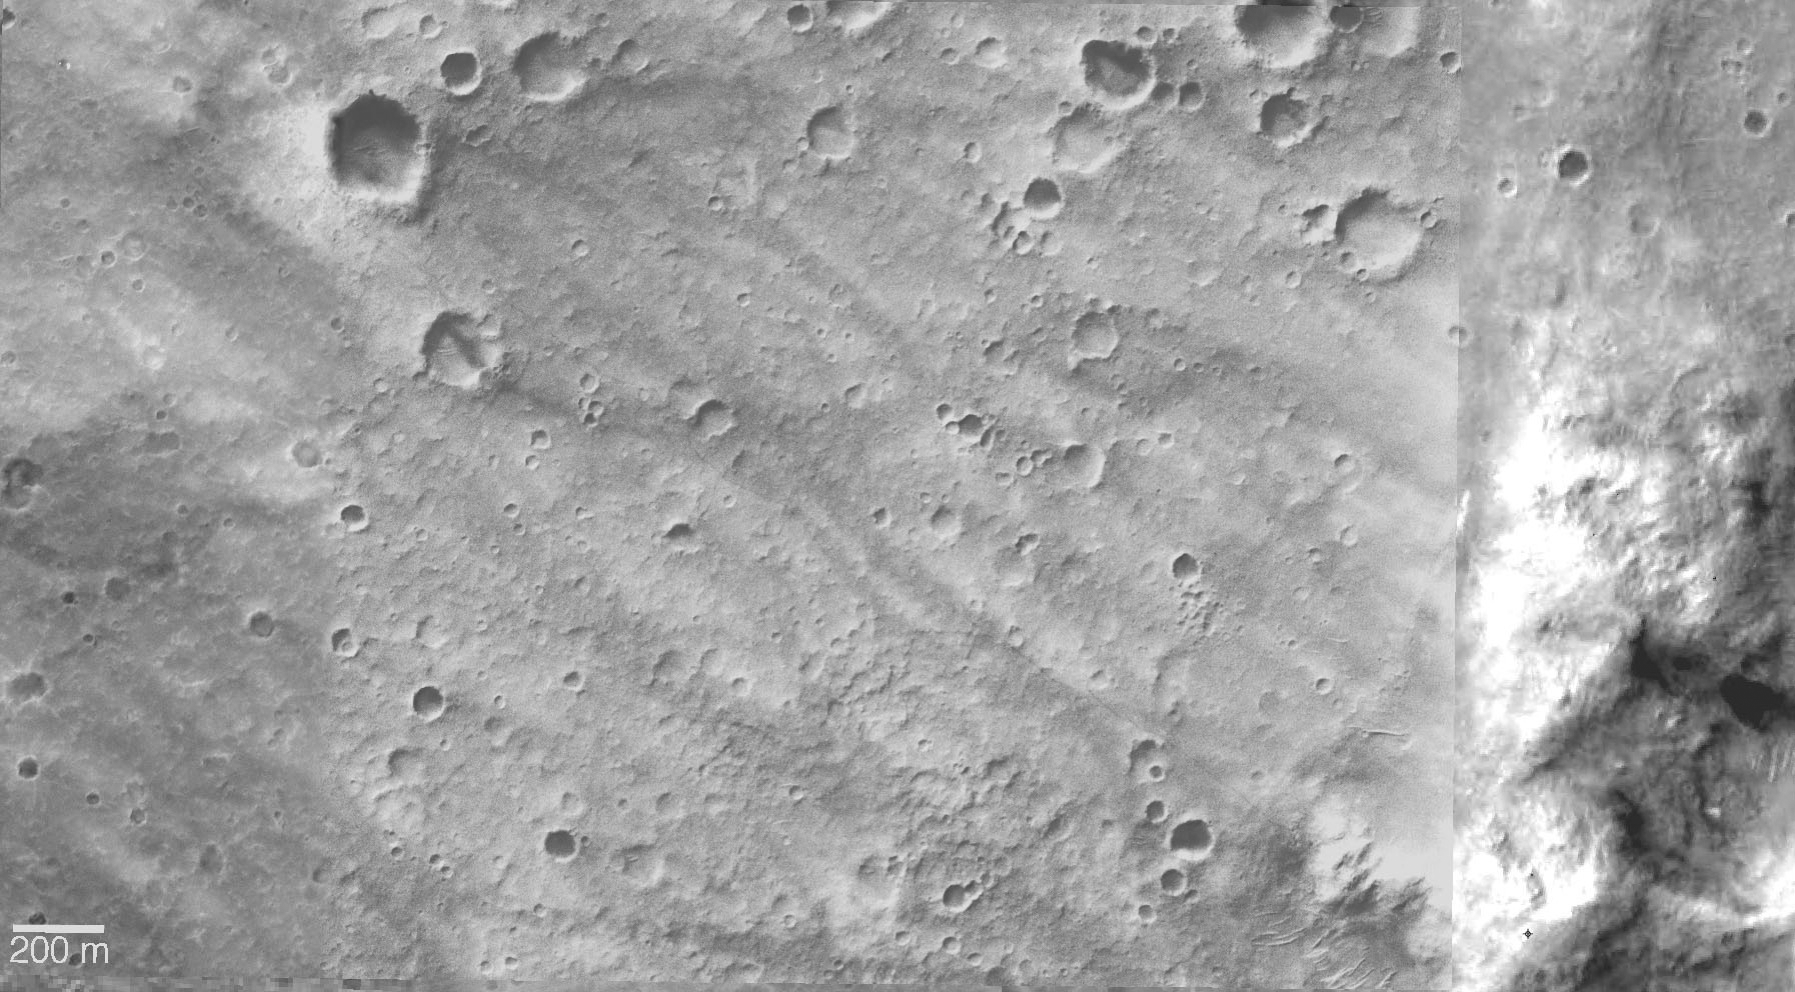

Plains and Hills Explored by Spirit

Figure 1: Spirit’s Long Journey, Sol 450

This view from orbit shows the region within Gusev Crater where NASA’s Mars Exploration Rover Spirit has been working for the past 15 months. The view is a mosaic of images from the Mars Orbiter Camera on NASA’s Mars Global Surveyor orbiter. In the left and central portion, previously released as PIA07192, tracks made by Spirit’s wheels are visible from the landing site to the edge of the “Columbia Hills.”

Spirit’s Long Journey, Sol 450 (Full Traverse)
More than 15 months after landing on Mars, NASA’s Spirit rover is still going strong, having traveled a total of 4,276 meters (2.66 miles) as of martian day, or sol, 450 (April 8, 2005). This elevation map shows the traverse followed by Spirit since arriving at the “Columbia Hills” in June, 2004. The areas colored blue are low in elevation and areas colored yellow are high in elevation. The blue area at the foot of the “Columbia Hills” is approximately 20 meters (66 feet) higher in elevation than the site where Spirit landed in Gusev Crater. The highest peak is on the order of 80 meters (262 feet) higher still. In other words, the hills Spirit is exploring are more than 250 feet high. The map imagery is from the Mars Orbiter Camera on NASA’s Mars Global Surveyor.

Credit: NASA/JPL/MSSS